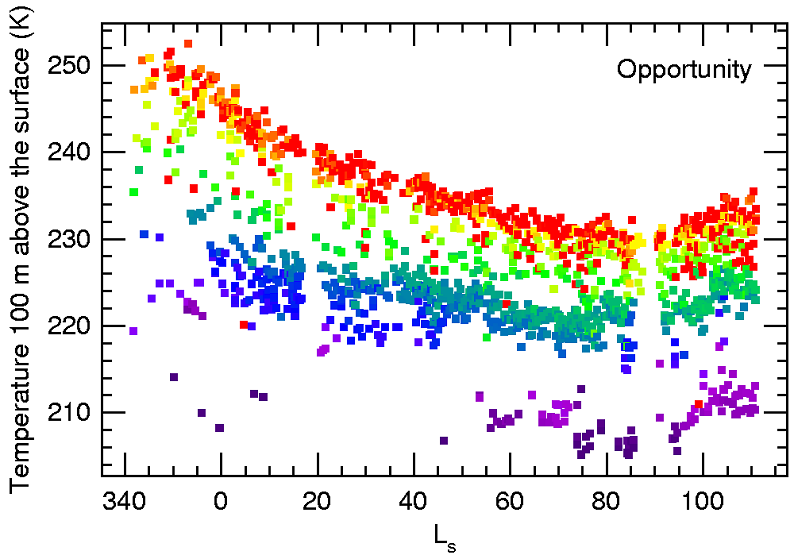

Seasonal Air Temperatures Above Opportunity

This graph shows the seasonal trend of air temperatures 100 meters (328 feet) above NASA’s Mars Exploration Rover Opportunity from late summer (left) to mid-winter (right) of Mars’ southern hemisphere. The temperatures were measured with the rover’s miniature thermal emission spectrometer. The colors represent different times of day: purple for early morning, green for midday, red for late afternoon. The measured temperatures range from about 200 Kelvin (minus 100 Fahrenheit) to 250 Kelvin (minus 10 Fahrenheit). The units of time along the horizontal axis are given in longitude of the Sun (Ls) as measured in a Mars-centered coordinate system, a way to reflect the elliptical nature of Mars’ orbit. On this scale, Mars is farthest from the Sun at about 74, which also corresponds to late fall in the southern hemisphere.

The same cooling trend as seen for the 100-meter height in this graph also has been measured for higher regions of the atmosphere. In particular, the changes at 5 to 10 kilometers (3 to 6 miles) high are such that water-ice clouds will form when Mars is farthest from the Sun. At other parts of the Mars year, if clouds form at all, they will be found generally above 25 kilometers (16 miles), where there is significantly less water vapor.

Credit: NASA/JPL/Cornell/ASU/SSI